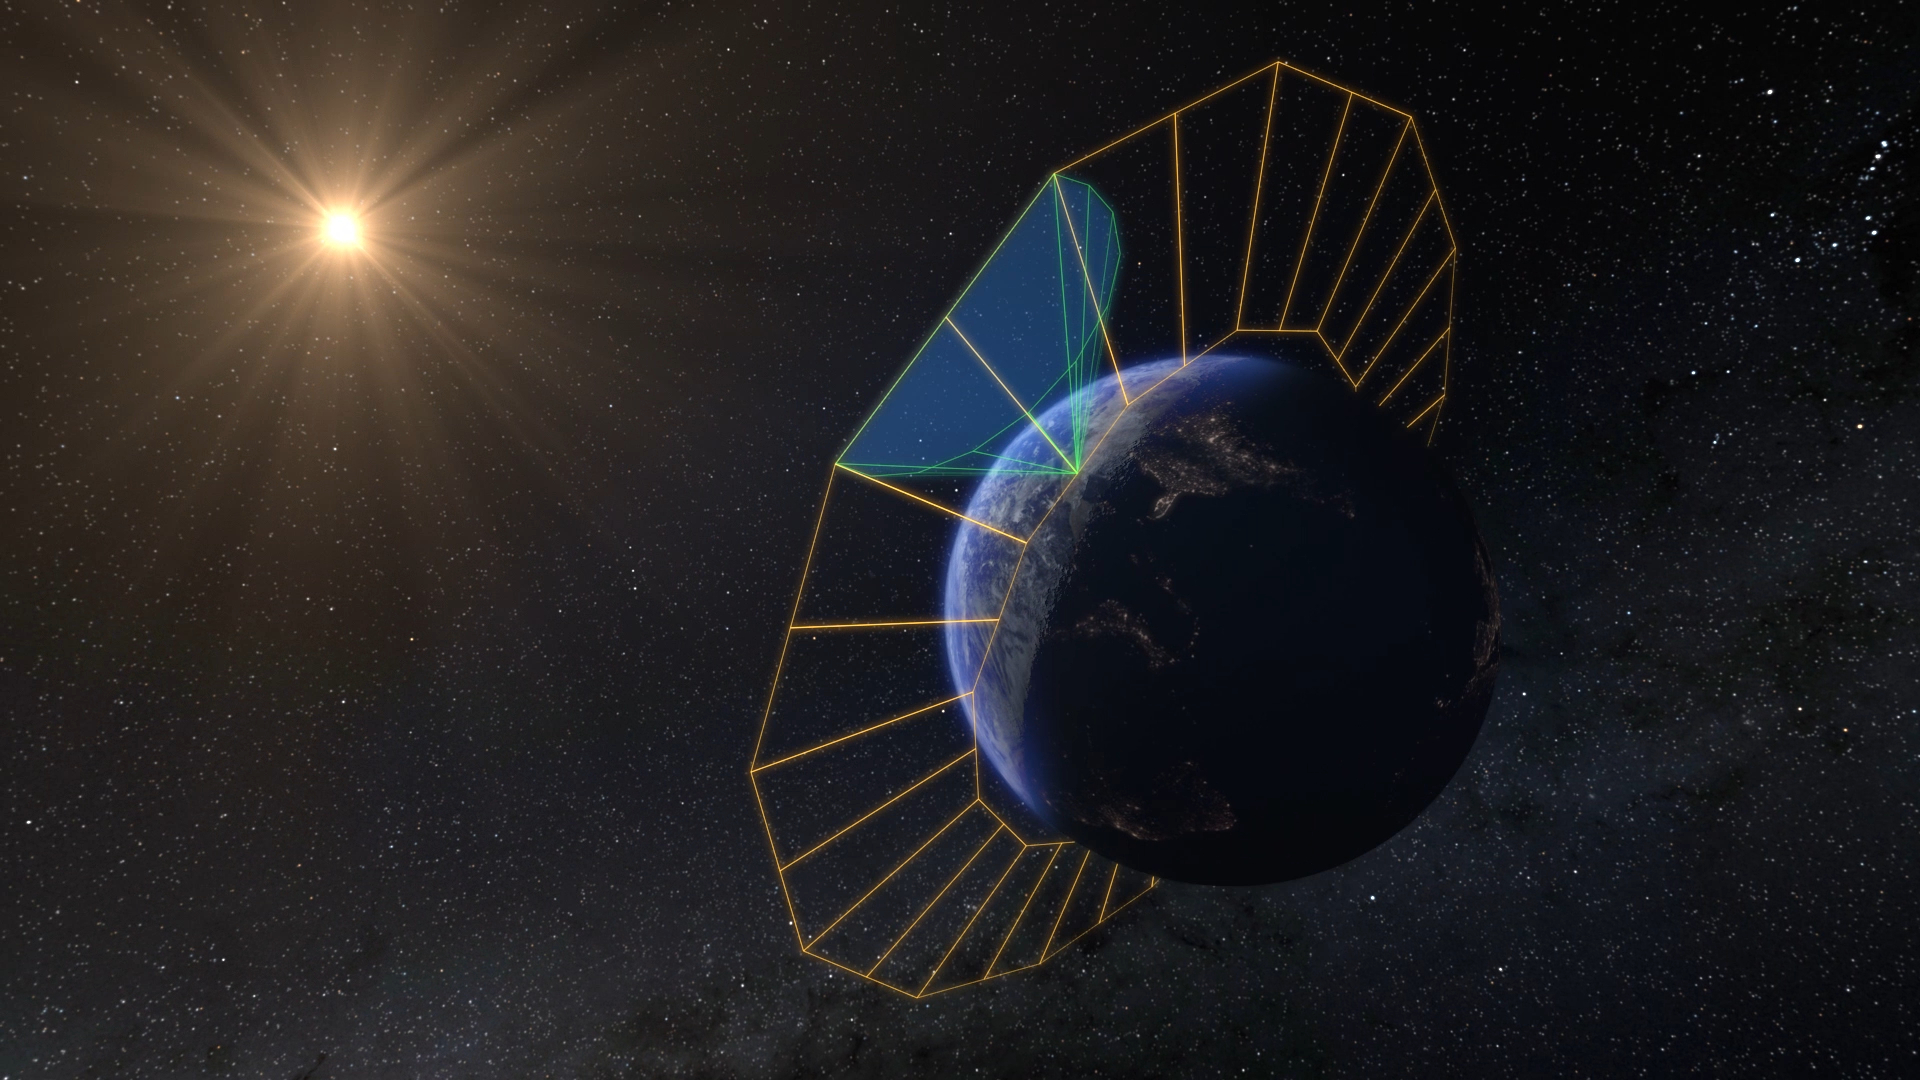

SPHEREx’s Perspective From Orbit (Artist’s Concept)

NASA’s SPHEREx mission will create the first all-sky spectroscopic survey in the near-infrared, detecting hundreds of millions of stars and galaxies. To do this, the SPHEREx space telescope will look outward from low-Earth orbit, circling the planet along its day-night (or terminator) line. This artist’s concept depicts the spacecraft’s orbital plane in orange, and its field of view in green. Each of the telescope’s orbits allows it to image a 360-degree strip of the celestial sky. As Earth’s orbit around the Sun progresses, that strip slowly advances, enabling SPHEREx to complete four all-sky maps in two years.

Short for Spectro-Photometer for the History of the Universe, Epoch of Reionization and Ices Explorer, SPHEREx will create a map of the cosmos like no other. Using a technique called spectroscopy to image the entire sky in 102 wavelengths of infrared light, SPHEREx will gather information about the composition of and distance to millions of galaxies and stars. With this map, scientists will study what happened in the first fraction of a second after the big bang, how galaxies formed and evolved, and the origins of water in planetary systems in our galaxy.

SPHEREx is managed by NASA’s Jet Propulsion Laboratory for the Astrophysics Division within the agency’s Science Mission Directorate in Washington. BAE Systems (formerly Ball Aerospace) built the telescope and the spacecraft bus. The science analysis of the SPHEREx data will be conducted by a team of scientists located at 10 institutions in the U.S., two in South Korea, and one in Taiwan. Data will be processed and archived at IPAC at Caltech, which manages JPL for NASA. The mission principal investigator is based at Caltech with a joint JPL appointment. The SPHEREx dataset will be publicly available.

Credit: NASA/JPL-Caltech